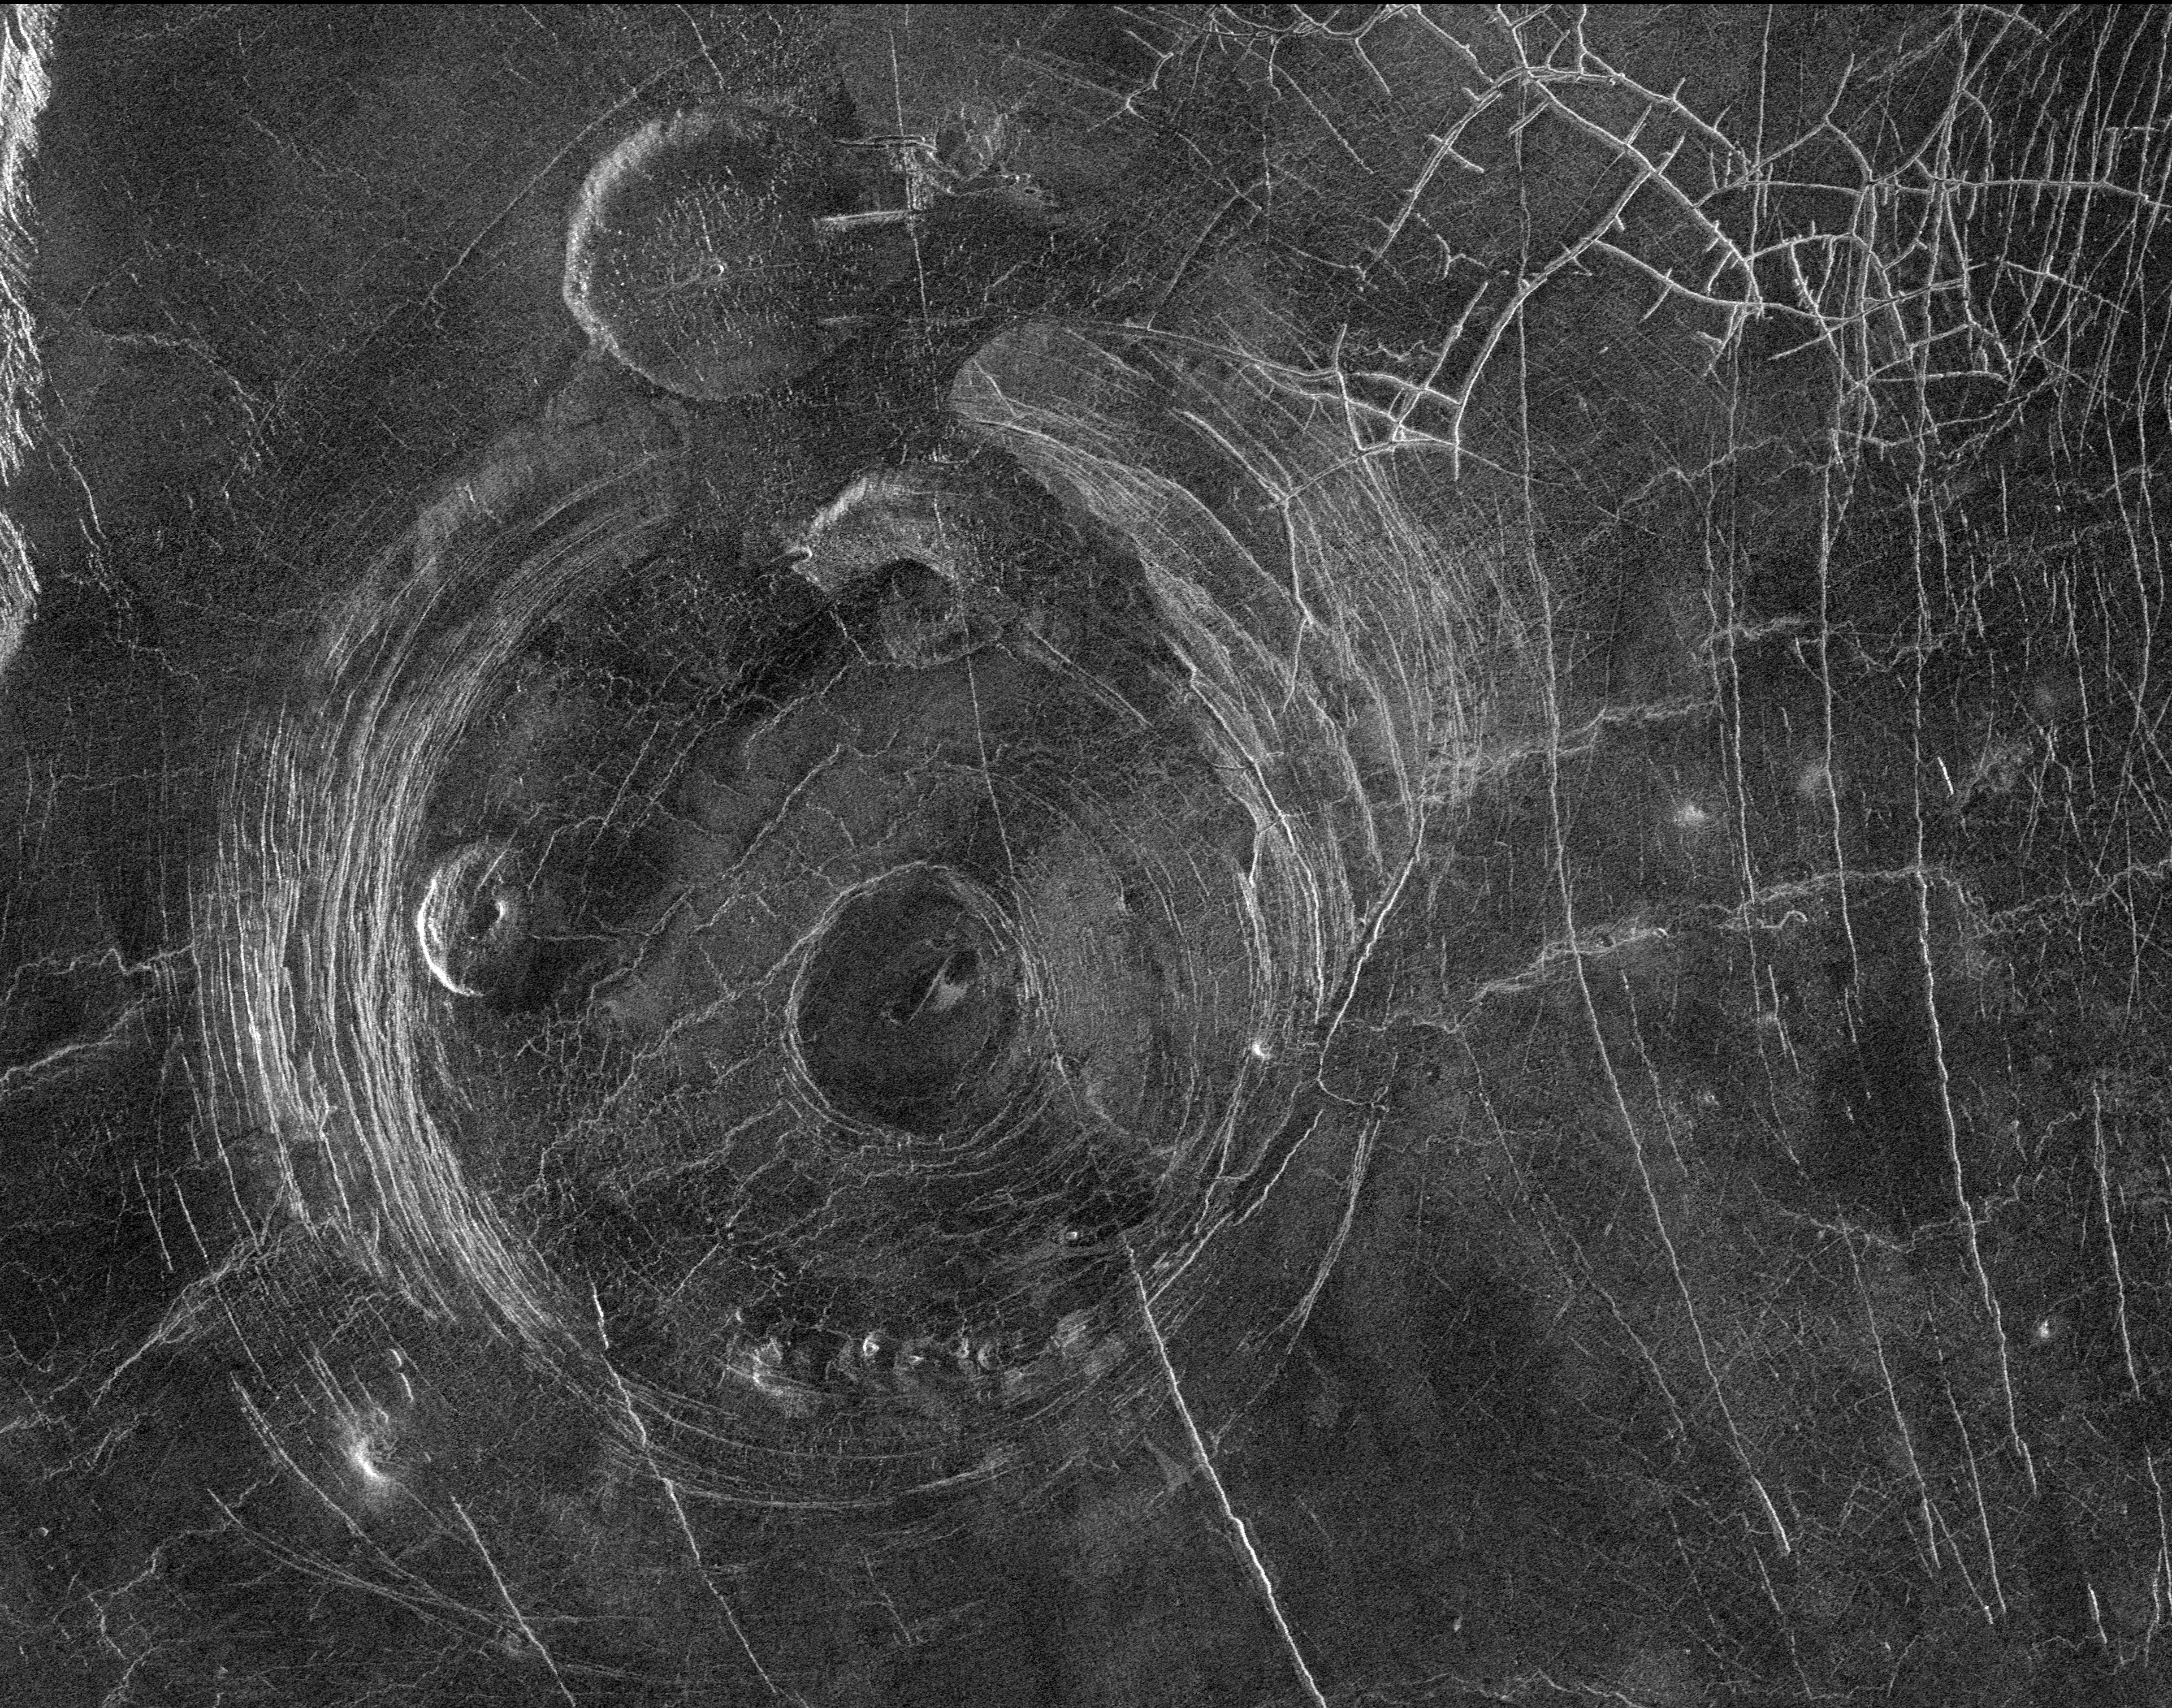

Venus – Aine Corona (F-MIDR 59S164)

This Magellan radar image shows a region approximately 300 kilometers (180 miles) across, centered on 59 degrees south latitude, 164 degrees east longitude and located in a vast plain to the south of Aphrodite Terra. The data for this image was obtained in January 1991. The large circular structure near the center of the image is a corona, approximately 200 kilometers (120 miles) in diameter and provisionally named Aine Corona. Just north of Aine Corona is one of the flat-topped volcanic constructs known as ‘pancake’ domes for their shape and flap-jack appearance. This pancake dome is about 35 kilometers (21 miles) in diameter and is thought to have formed by the eruption of an extremely viscous lava. Another pancake dome is located inside the western parts of the annulus of the corona fractures. Complex fracture patterns like the one in the upper right of the image are often observed in association with coronae and various volcanic features. They are thought to form because magma beneath the surface follows pre-existing fracture patterns. When eruptions or other movements of the magma occur, the magma drains from the fractures and the overlying surface rock collapses. Other volcanic features associated with Aine Corona include a set of small domes, each less than 10 kilometers (6 miles) across, located along the southern portion of the annulus of fractures, and a smooth, flat region in the center of the corona, probably a relatively young lava flow. The range of volcanic features associated with coronae suggests that volcanism plays a significant role in their formation.

Credit: NASA/JPL